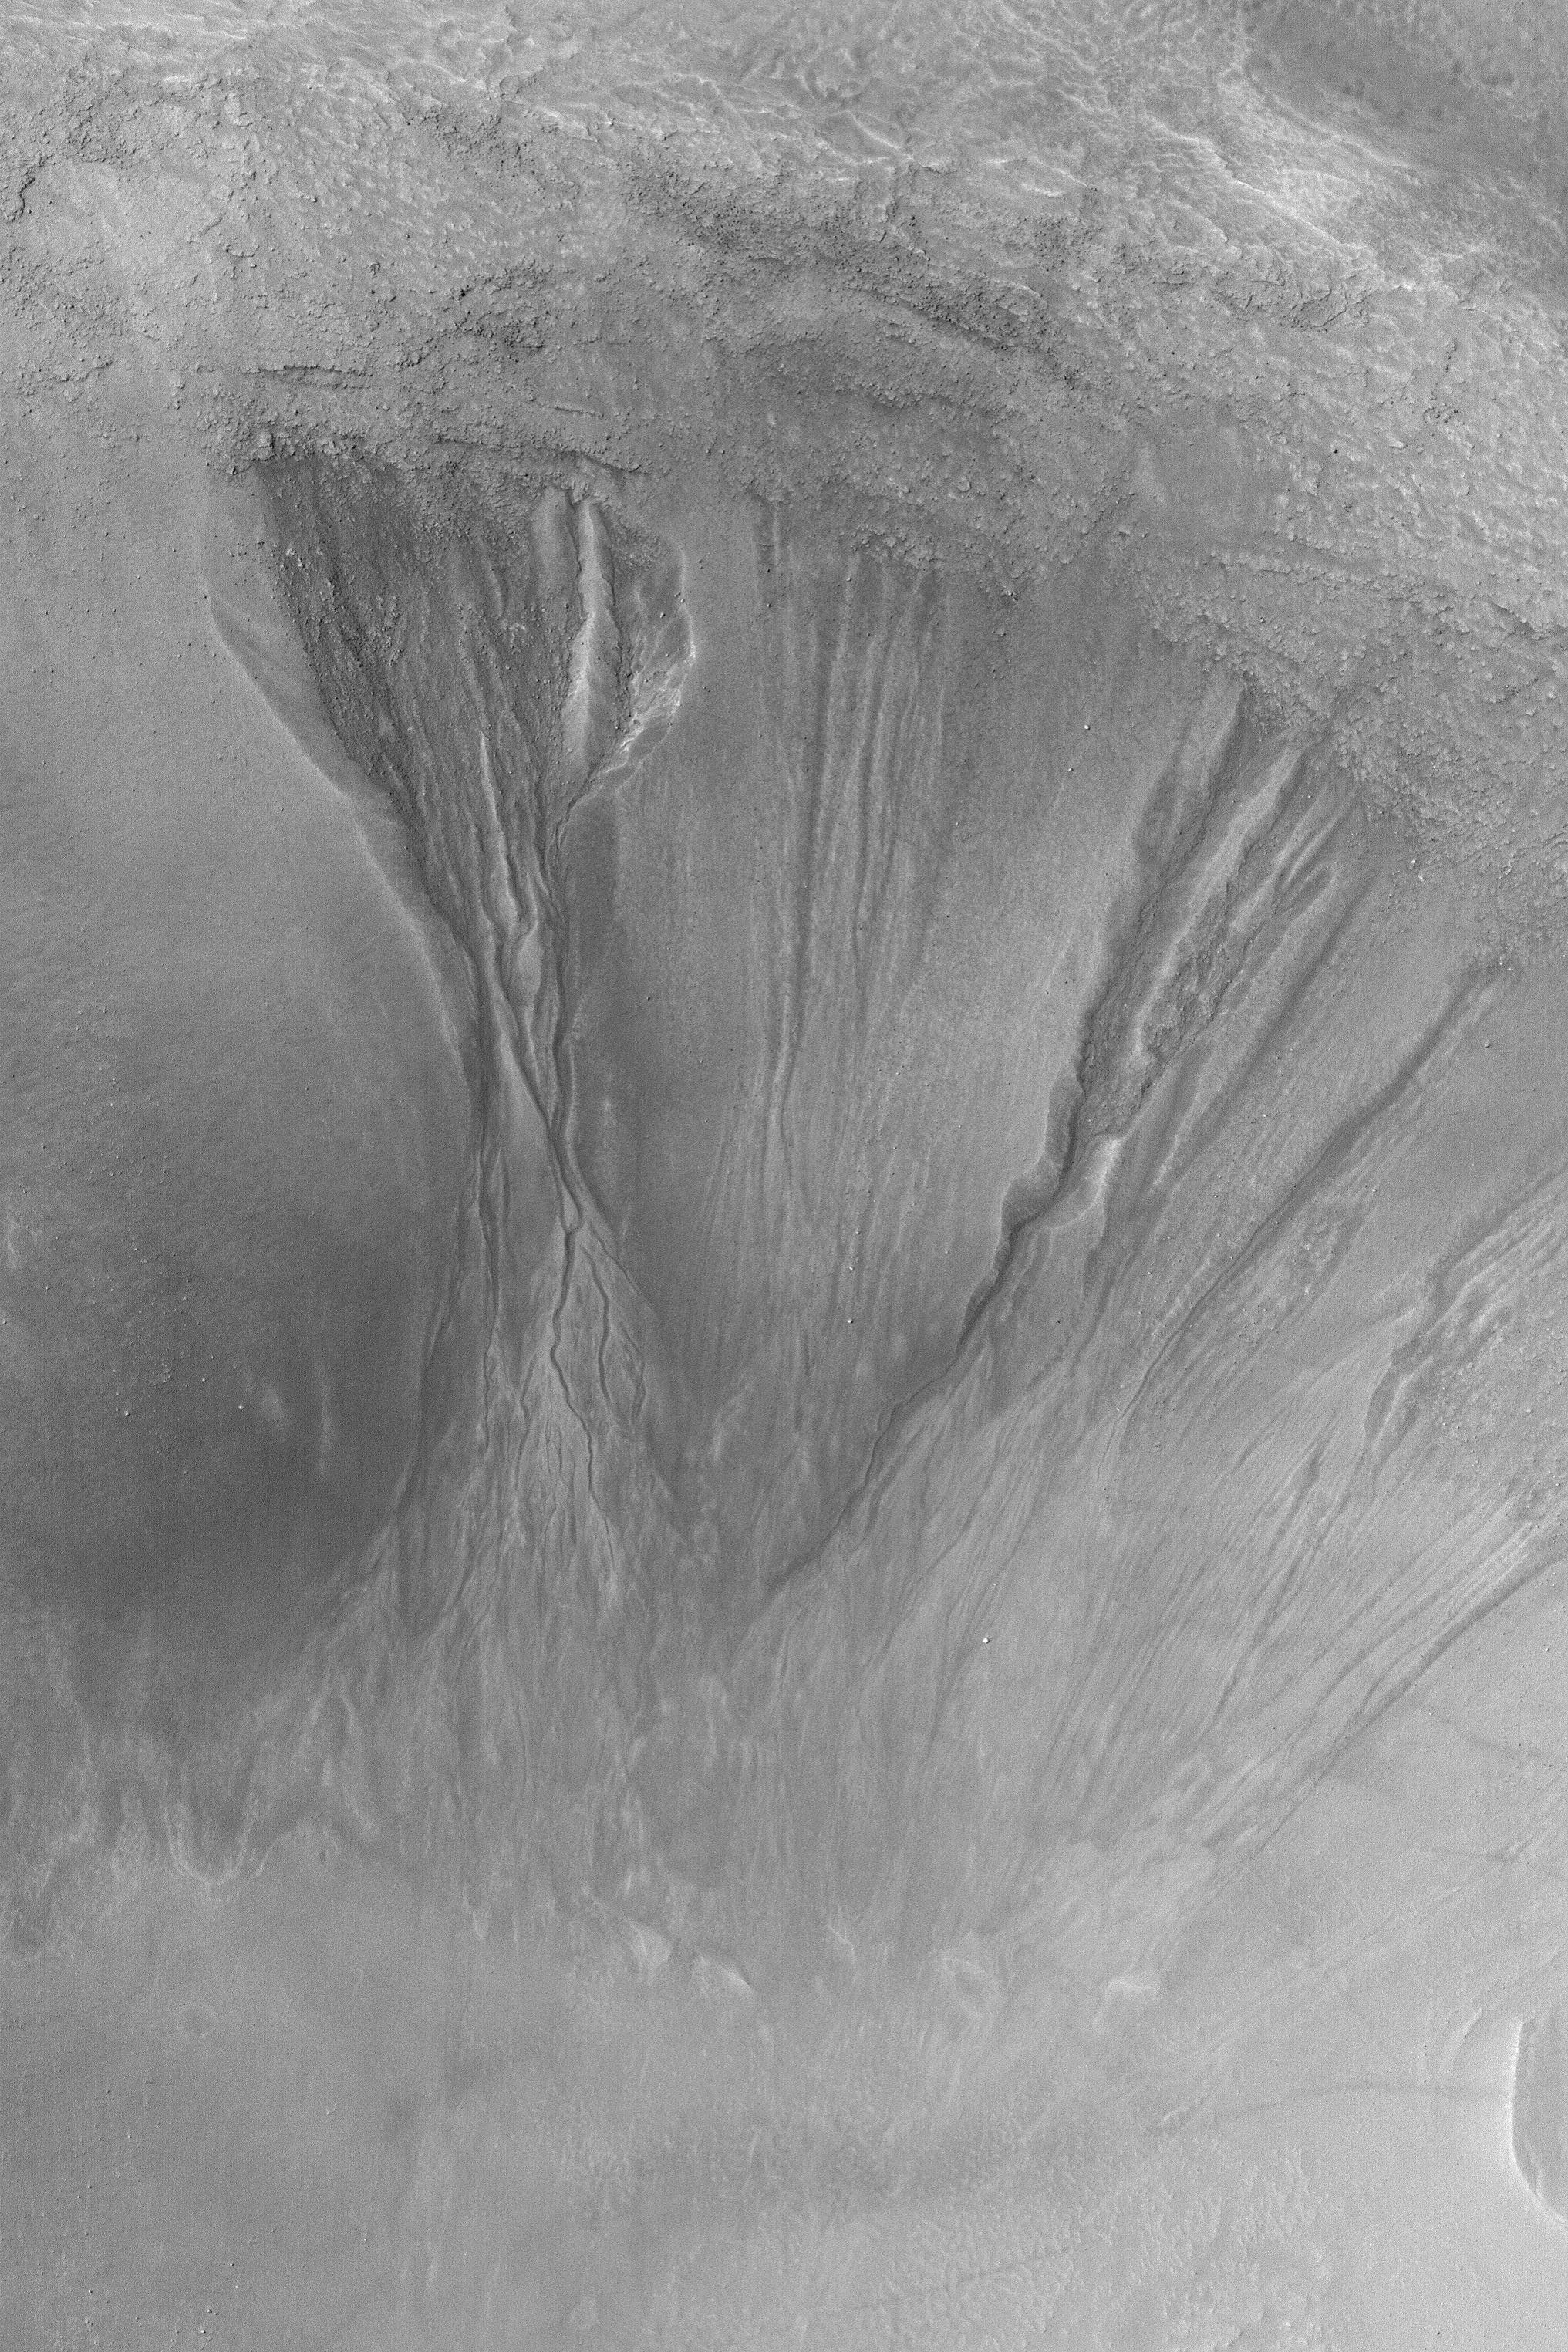

High-resolution View of Gullies

12 January 2004
One goal of the Mars Global Surveyor (MGS) Mars Orbiter Camera (MOC) extended mission is to examine middle- and polar-latitude gullies at the highest resolutions available to MOC. This image, at 1.5 meters (5 feet) per pixel, shows several gullies carved into the material covering the wall of an old meteor impact crater near 46.7°S, 162.3°W. Large boulders that have come down the slopes are present among the gullies and their aprons. The image covers an area 3 km (1.9 mi) wide; sunlight illuminates the scene from the upper left.

Credit: NASA/JPL/Malin Space Science Systems